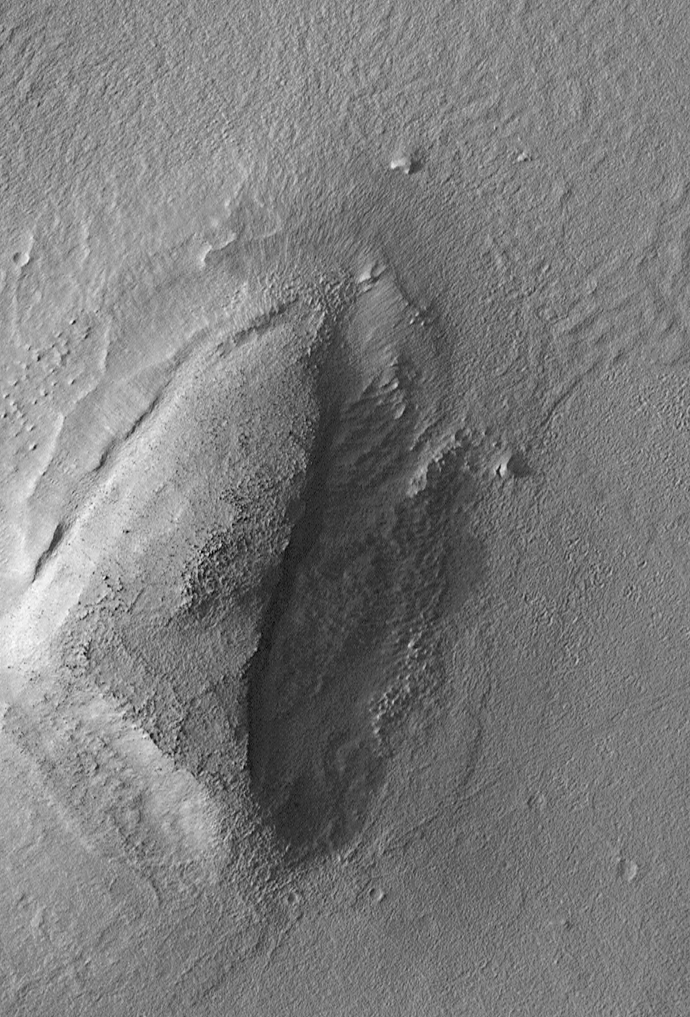

Mars Boulders: On a Hill in Utopia Planitia

The Mars Global Surveyor (MGS) Mars Orbiter Camera (MOC) was designed specifically to provide images of Mars that have a resolution comparable to the aerial photographs commonly used by Earth scientists to study geological processes and map landforms on our home planet. When MGS reaches its Mapping Orbit in March 1999, MOC will be able to obtain pictures with spatial resolutions of 1.5 meters (5 feet) per pixel–this good enough to easily see objects the size of an automobile.

Boulders are one of the keys to determining which processes have eroded, transported, and deposited material on Mars (e.g.,landslides, mud flows, flood debris). During the first year in orbit,MGS MOC obtained pictures with resolutions between 2 and 30 meters (7to 98 feet) per pixel. It was found that boulders are difficult to identify on Mars in images with resolutions worse than about 2-3 meters per pixel. Although not known when the MOC was designed,”thresholds” like this are found on Earth, too. The MOC’s 1.5 m/pixel resolution was a compromise between (1) the anticipation of such resolution-dependent sensitivity based on our experience with Earth and (2) the cost in terms of mass if we had built a larger telescope to get a higher resolution.

Some rather larger boulders (i.e., larger than about 10 meters–or yards–in size) have already been seen on Mars by the orbiting camera. This is a feat similar to that which can be obtained by “spy” satellites on Earth. The MOC image 53104 subframe shown above features a low, rounded hill in southeastern Utopia Planitia. Each of the small, lumpy features on the top of this hill is a boulder. In this picture, boulders are not seen on the surrounding plain. These boulders are interpreted to be the remnants of a layer of harder rock that once covered the top of the hill, but was subsequently eroded and broken up by weathering and wind processes.

MOC image 53104 was taken on September 2, 1998. The subframe shows an area 2.2 km by 3.3 km (1.4 miles by 2.7 miles). The image has a resolution of about 3.25 meters (10.7 feet) per pixel. The subframe is centered at 41.0°N latitude and 207.3°W longitude. (CLICK HERE for a context image). North is approximately up, illumination is from the left.

Malin Space Science Systems and the California Institute of Technology built the MOC using spare hardware from the Mars Observer mission. MSSS operates the camera from its facilities in San Diego, CA. The Jet Propulsion Laboratory’s Mars Surveyor Operations Project operates the Mars Global Surveyor spacecraft with its industrial partner, Lockheed Martin Astronautics, from facilities in Pasadena, CA and Denver, CO.

Credit: NASA/JPL/Malin Space Science Systems